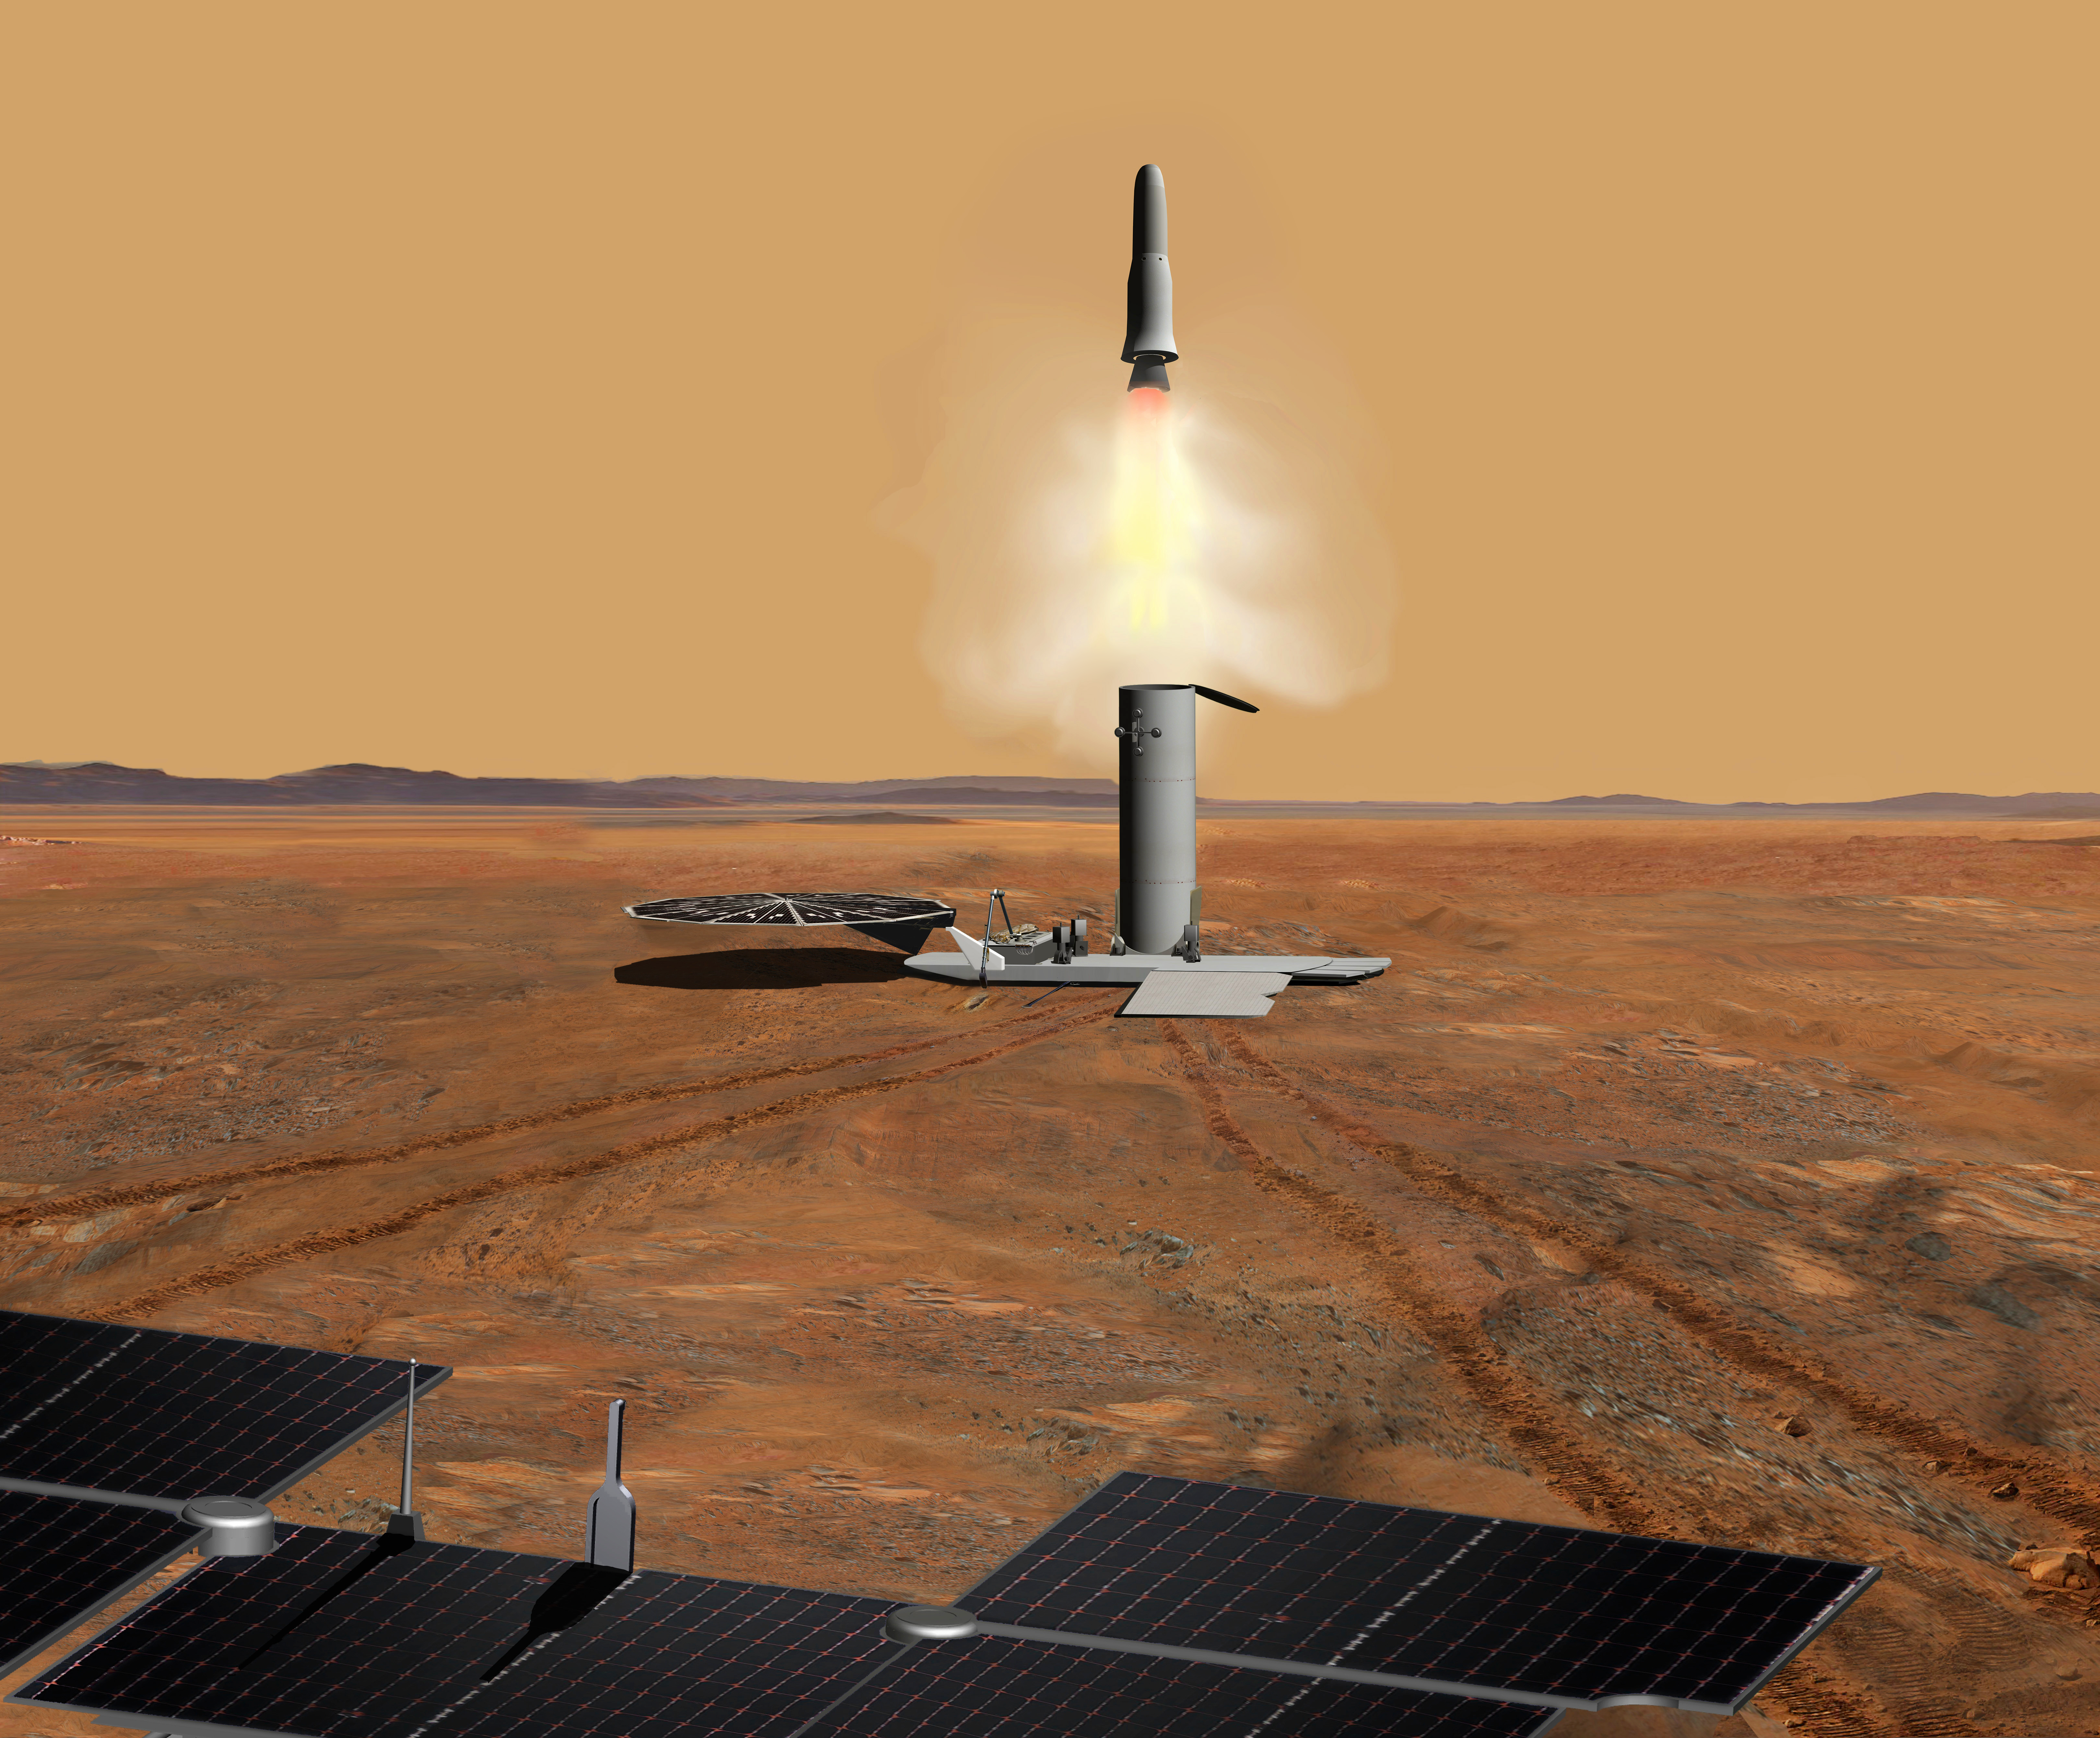

Martian Samples Leaving Mars (Artist’s Concept)

This artist’s concept of a proposed Mars sample return mission portrays the launch of an ascent vehicle. The solar panels in the foreground are part of a rover. The rover would have delivered to the ascent vehicle a cache of Martian rock samples that would have been left on the surface by a previous sample-collection rover. The ascent vehicle would release its sample container in Martian orbit, to be retrieved by a spacecraft for carrying the samples to Earth.

NASA and the European Space Agency are collaborating on proposals for a mission to gather samples of Martian rocks and bring them to Earth after 2020. This illustration depicts preliminary concepts, not finished design.

Credit: NASA/JPL-Caltech